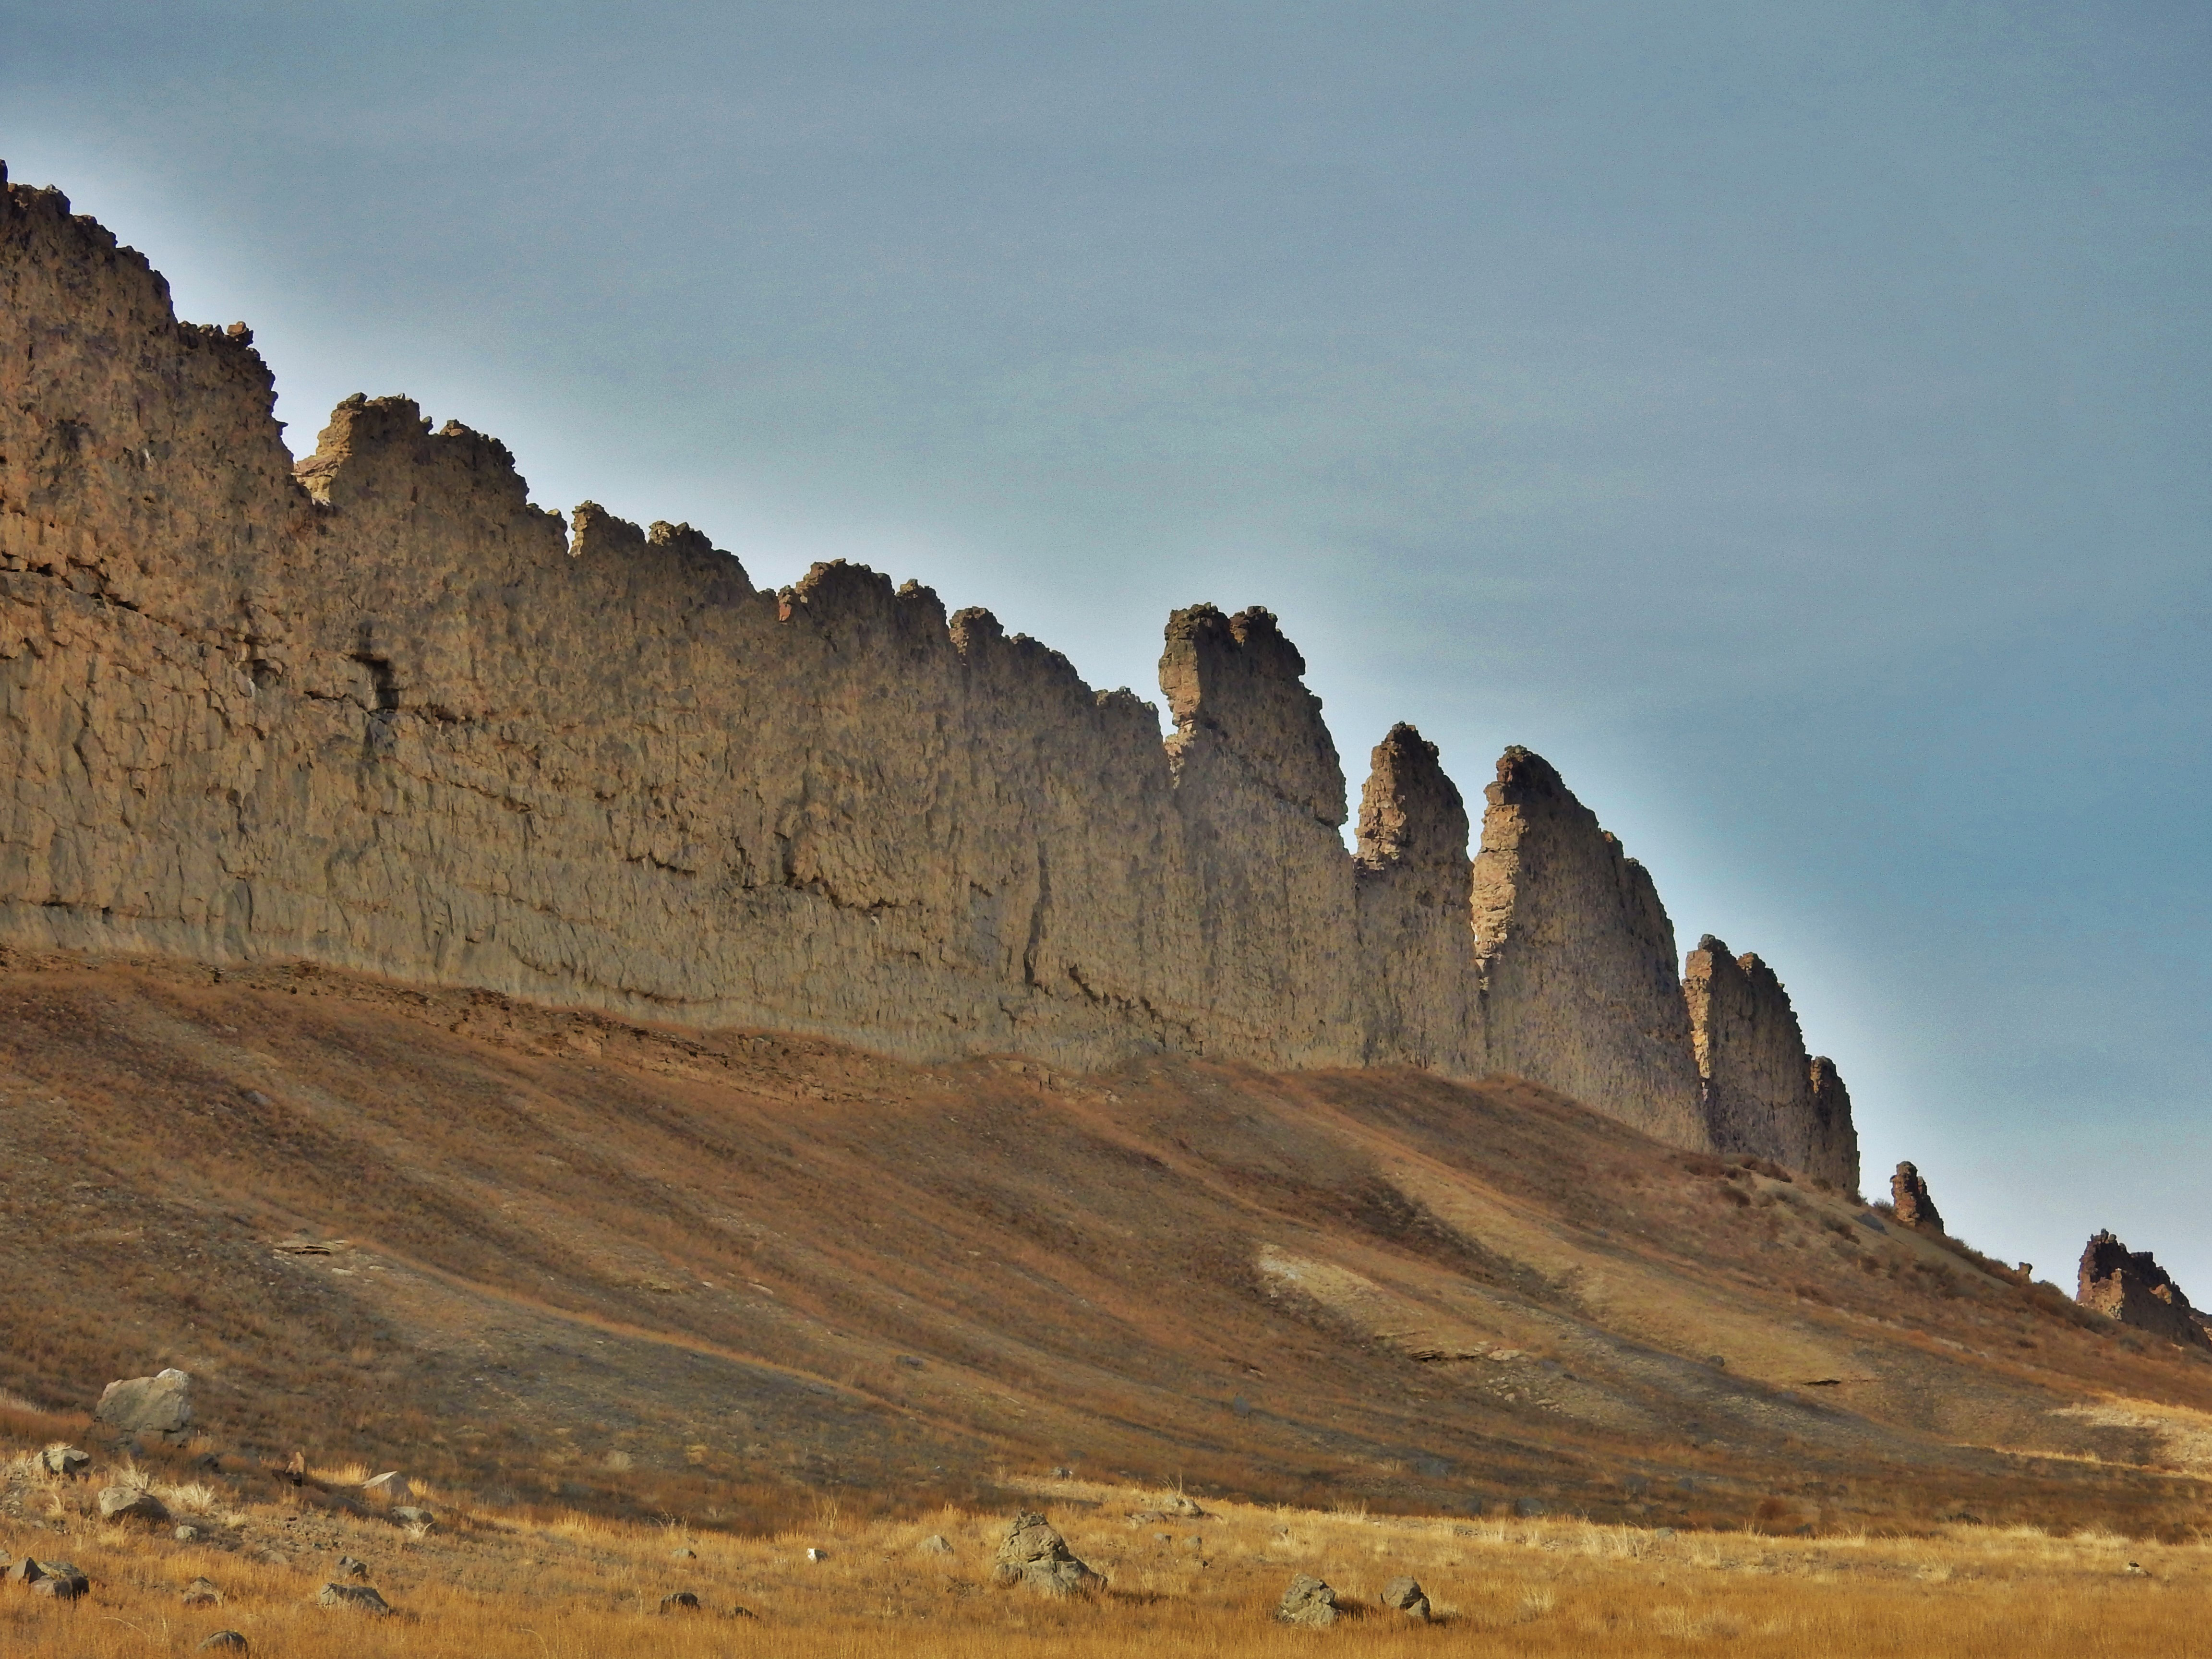

‘Wing’ Dike of Hardened Lava in New Mexico

This photograph from northwestern New Mexico shows a ridge roughly 30 feet (about 10 meters) tall that formed from lava filling an underground fracture then resisting erosion better than the material around it did.

The dike extends from a volcanic peak (out of view here) called Shiprock in English and Tsé Bit’a’í, meaning “rock with wings,” in the Navajo language. It offers an Earth analog for some larger hardened-lava walls on Mars, shown at PIA21264.

Credit: NASA/JPL-Caltech